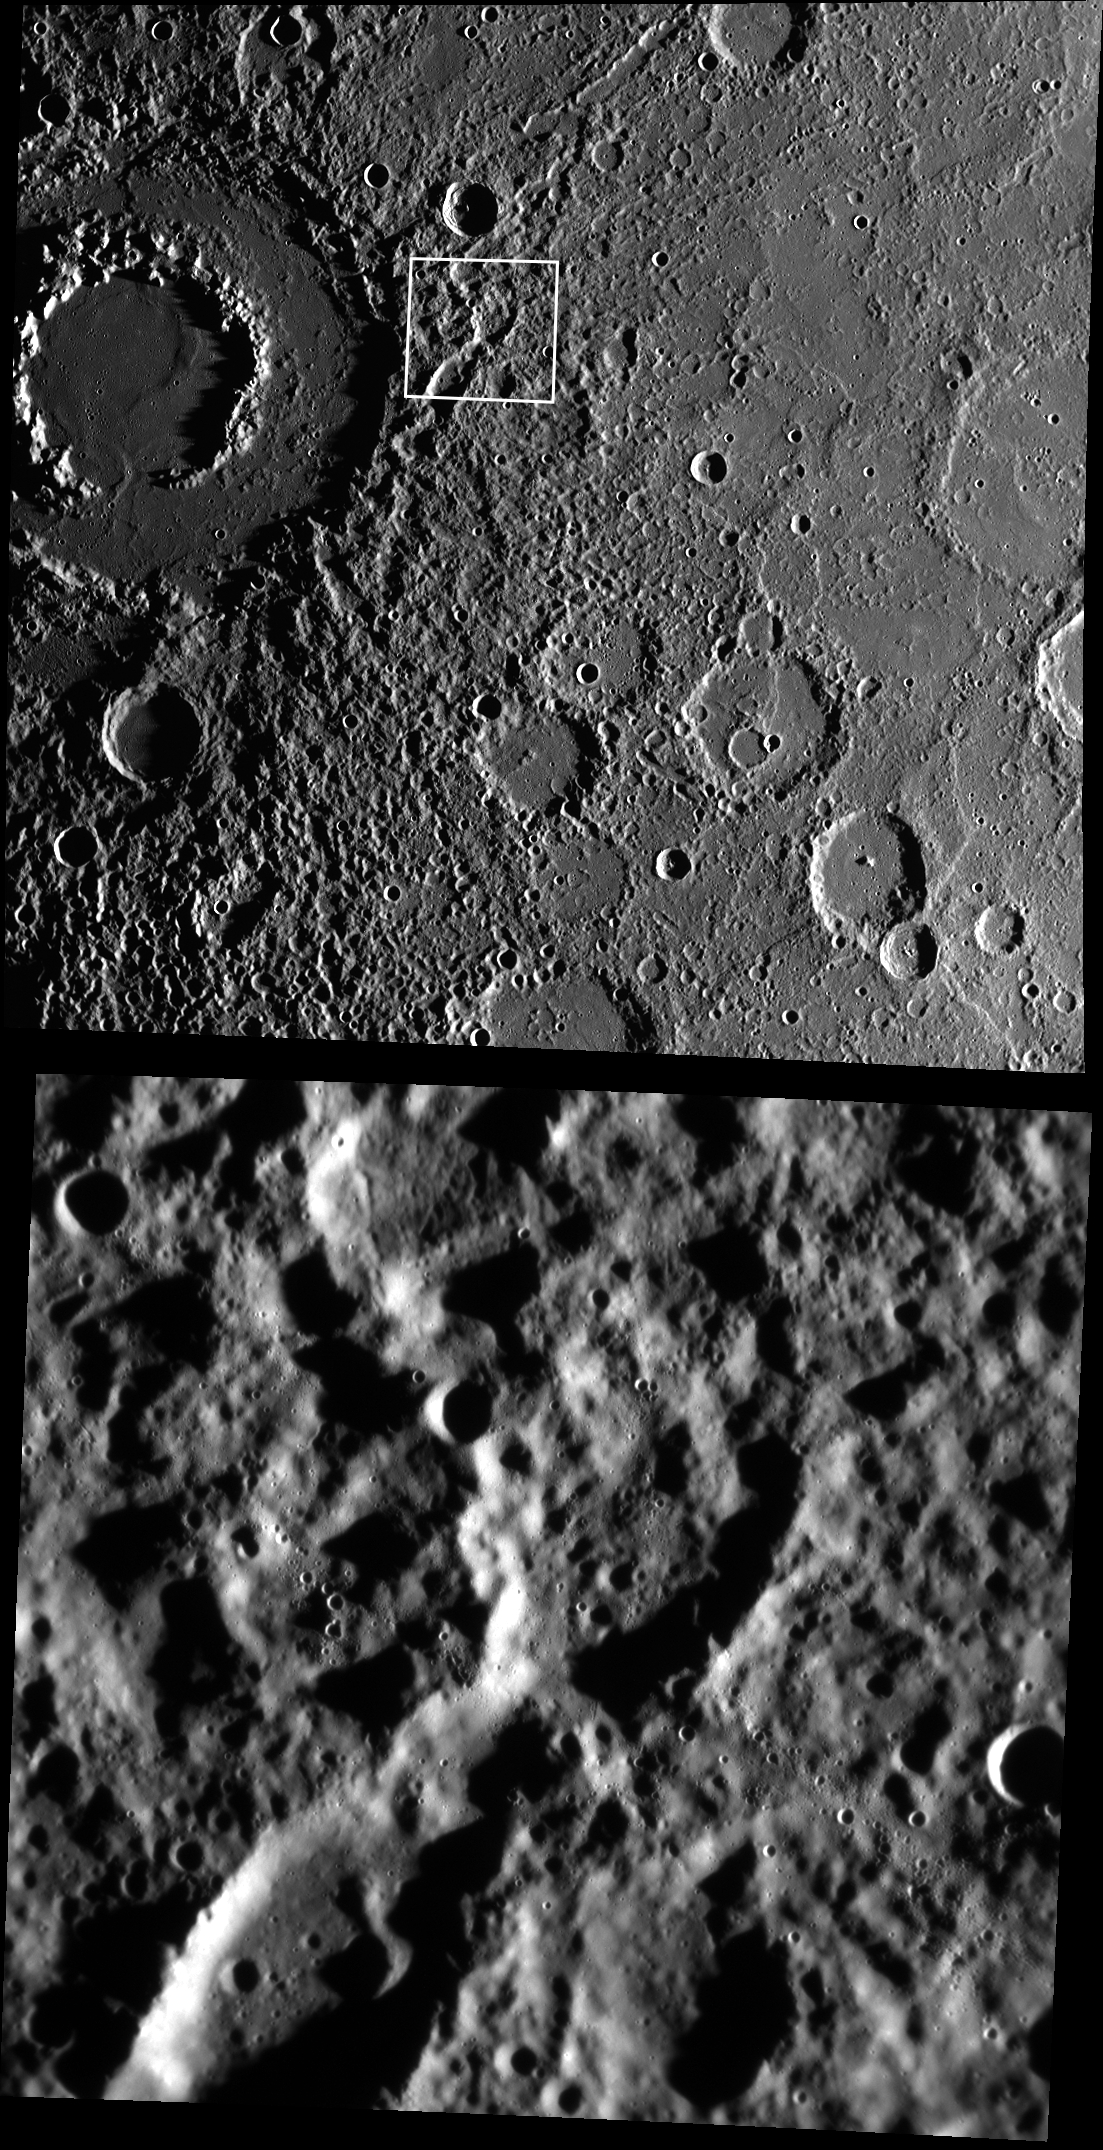

Calibrating Vivaldi

These images highlight the spectacular Vivaldi peak-ring basin and its ejecta blanket. The top image was acquired with MESSENGER’s Wide Angle Camera, and the white box shows the location of the bottom image, acquired about a minute later with the Narrow Angle Camera. While Vivaldi is stunning, the real purpose of these images was to check and improve the geometric calibration of the cameras. As light passes through the lenses of a camera, it bends such that subtle geometric distortions of the scene occur, and for the Wide Angle Camera things like the focal length can shift by small amounts depending on which filter is being used. These images were part of a series that is designed to make sure we can map each pixel of the NAC and WAC to a geographic latitude and longitude as accurately as possible, and that the coordinates from the two cameras match perfectly. The two images shown here are also a good reminder of just how much higher resolution the NAC provides compared to the WAC.

Date acquired: July 29, 2014
Image Mission Elapsed Time (MET): 48972719, 48972797
Image ID: 6774306, 6774309
Instrument: Wide Angle Camera (WAC) and Narrow Angle Camera (NAC) of the Mercury Dual Imaging System (MDIS)
Center Latitude: 12.08°
Center Longitude: 278.1° E
Resolution: 57 and 426 meters/pixel
Scale: Vivaldi is approximately 213 km (132 miles) in diameter
Incidence Angle: 82.2°
Emission Angle: 14.3°
Phase Angle: 96.5°

The MESSENGER spacecraft is the first ever to orbit the planet Mercury, and the spacecraft’s seven scientific instruments and radio science investigation are unraveling the history and evolution of the Solar System’s innermost planet. During the first two years of orbital operations, MESSENGER acquired over 150,000 images and extensive other data sets. MESSENGER is capable of continuing orbital operations until early 2015.

For information regarding the use of images, see the MESSENGER image use policy.

Credit: NASA/Johns Hopkins University Applied Physics Laboratory/Carnegie Institution of Washington